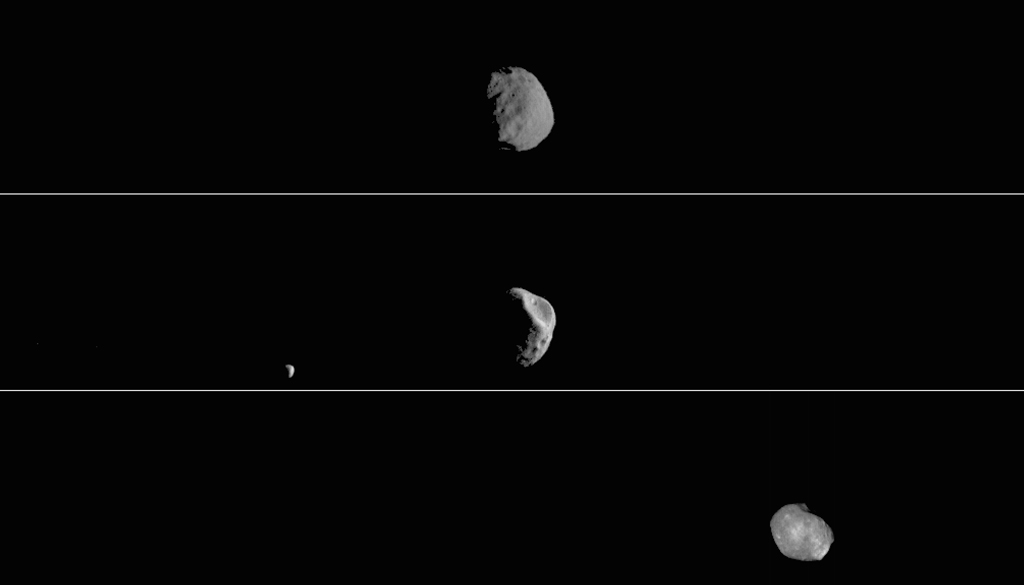

Odyssey’s Three Views of Phobos in Visible Light

This movie shows three views of the Martian moon Phobos as viewed in visible light by NASA’s 2001 Mars Odyssey orbiter. The apparent motion is due to movement by Odyssey’s infrared camera, Thermal Emission Imaging System (THEMIS), rather than movement by the moon.

Each of the three panels is a series of images taken on different dates (from top to bottom): Sept. 29, 2017; Feb. 15, 2018; and April 24, 2019. Deimos, Mars’ other moon, can also be seen in the second panel. While displayed here in visible-wavelength light, THEMIS also recorded thermal-infrared imagery in the same scan.

NASA’s Jet Propulsion Laboratory in Pasadena, California, manages the 2001 Mars Odyssey mission for NASA’s Science Mission Directorate in Washington. THEMIS was developed by Arizona State University in Tempe, in collaboration with Raytheon Santa Barbara Remote Sensing.

The THEMIS investigation is led by Philip Christensen at ASU. The prime contractor for the Odyssey project, Lockheed Martin Space in Denver, developed and built the orbiter. Mission operations are conducted jointly from Lockheed Martin and from JPL, a division of Caltech in Pasadena.

Credit: NASA/JPL-Caltech/ASU/SSI